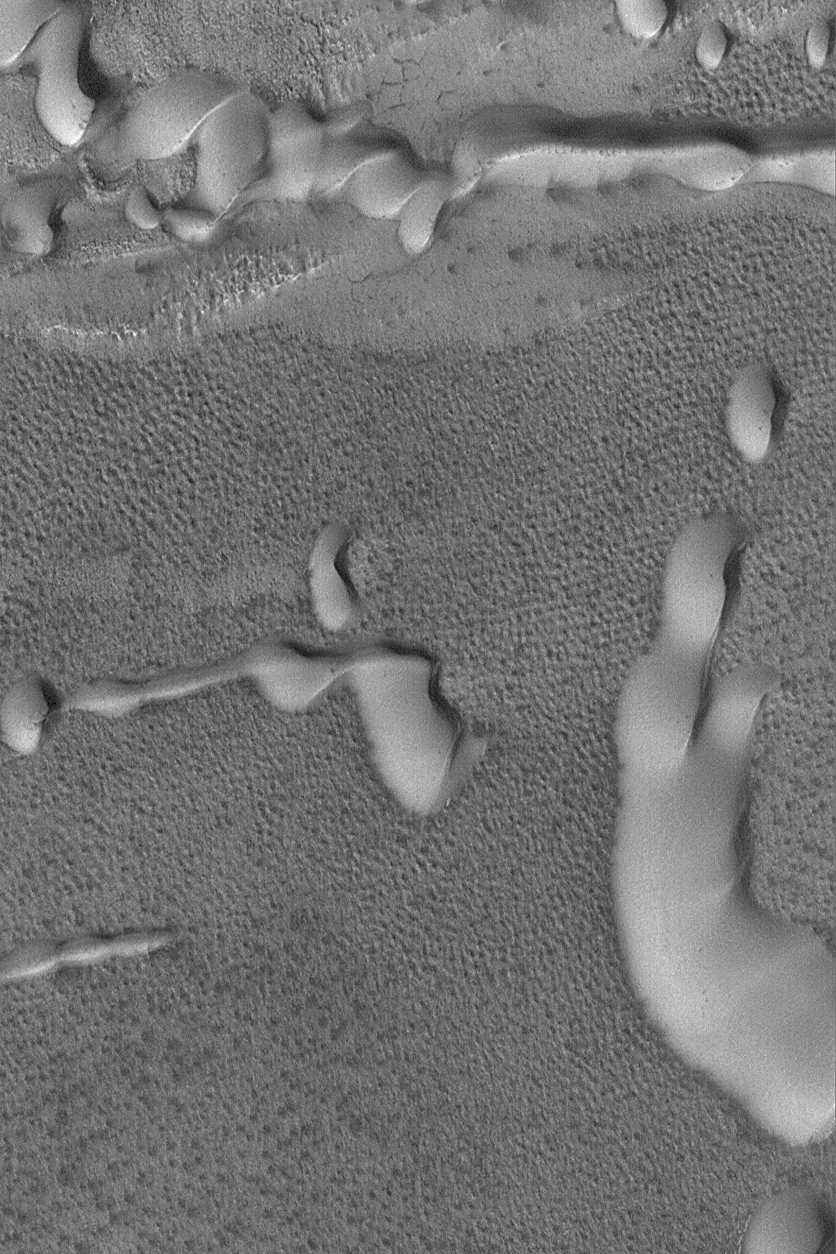

Sand Dunes with Frost

9 May 2004
This Mars Global Surveyor (MGS) Mars Orbiter Camera (MOC) image shows a suite of frost-covered sand dunes in the north polar region of Mars in early spring, 2004. The dunes indicate wind transport of sand from left to right (west to east). These landforms are located near 78.1°N, 220.8°W. This picture is illuminated by sunlight from the lower left and covers an area about 3 km (1.9 mi) across.

Credit: NASA/JPL/Malin Space Science Systems